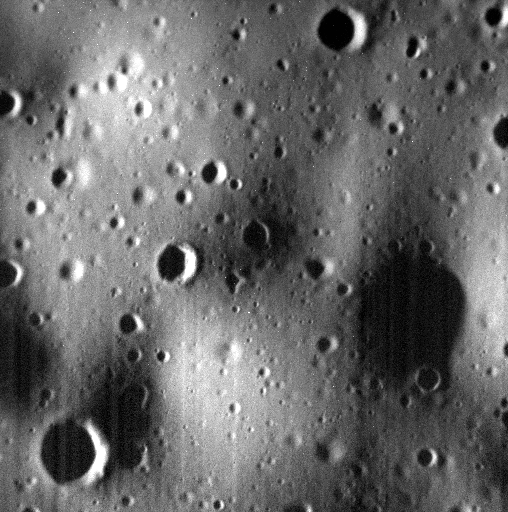

Tomorrow

This image covers a small area located about 115 km south of the center of Mansart crater. The smallest craters visible in the image are about the size of the 16-meter (52-feet) crater that will be made by the impact of the MESSENGER spacecraft. The impact will take place tomorrow, April 30, 2015.

Just left of center is a crater that is about 80 meters in diameter. The bright area on its right wall may be an outcrop of hollows material.

Date acquired: April 28, 2015
Image Mission Elapsed Time (MET): 72505530
Image ID: 8408666
Instrument: Narrow Angle Camera (NAC) of the Mercury Dual Imaging System (MDIS)
Center Latitude: 69.8° N
Center Longitude: 303.7° E
Resolution: 2.0 meters/pixel
Scale: The scene is about 1 km (0.6 miles) wide. This image has not been map projected.
Incidence Angle: 79.0°
Emission Angle: 11.0°
Phase Angle: 90.0°

The MESSENGER spacecraft is the first ever to orbit the planet Mercury, and the spacecraft’s seven scientific instruments and radio science investigation are unraveling the history and evolution of the Solar System’s innermost planet. In the mission’s more than four years of orbital operations, MESSENGER has acquired over 250,000 images and extensive other data sets. MESSENGER’s highly successful orbital mission is about to come to an end, as the spacecraft runs out of propellant and the force of solar gravity causes it to impact the surface of Mercury on April 30, 2015.

For information regarding the use of images, see the MESSENGER image use policy.

Credit: NASA/Johns Hopkins University Applied Physics Laboratory/Carnegie Institution of Washington